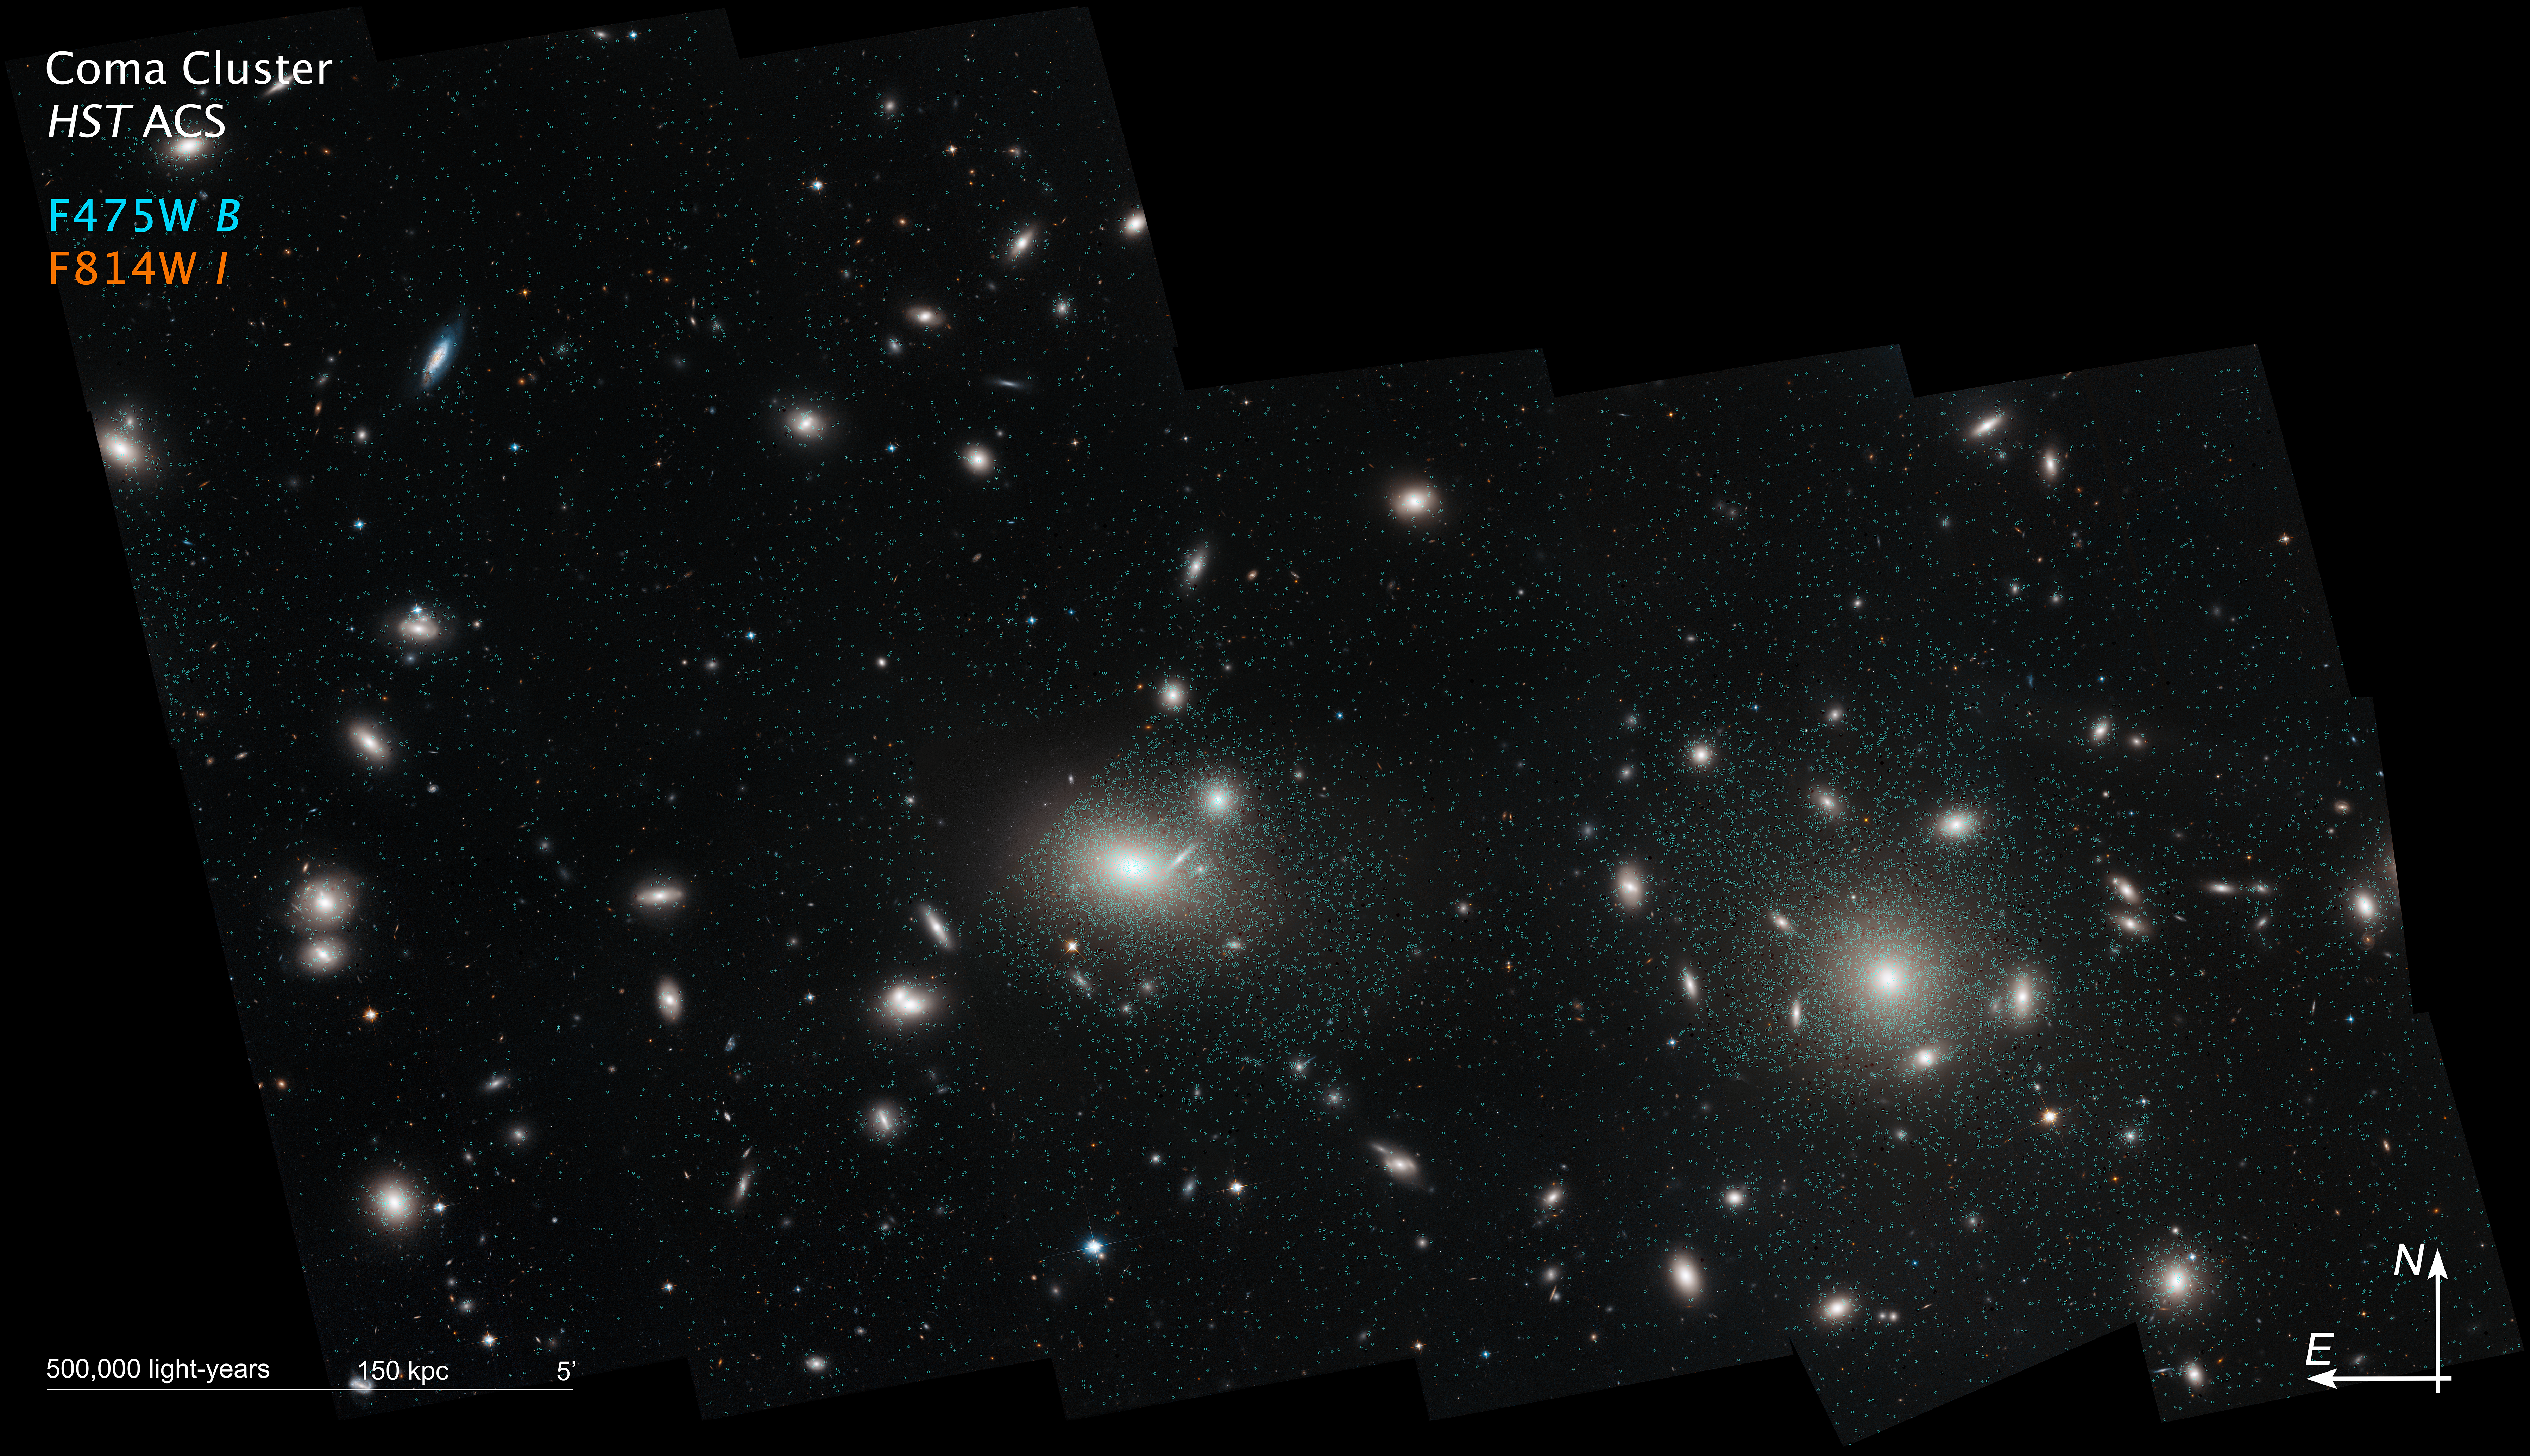

Compass Image for Coma Cluster

This is a Hubble Space Telescope mosaic of the immense Coma cluster of over 1,000 galaxies, located 300 million light-years from Earth. Hubble's incredible sharpness was used to do a comprehensive census of the cluster's most diminutive members: a whopping 22,426 globular star clusters (circled in green). Among the earliest homesteaders of the universe, globular star clusters are snow-globe-shaped islands of several hundred thousand ancient stars. The survey found the globular clusters scattered in the space between the galaxies. They have been orphaned from their home galaxies through galaxy tidal interactions within the bustling cluster. Astronomers will use the globular cluster field for mapping the distribution of matter and dark matter in the Coma galaxy cluster.

Credit: NASA, ESA, J. Mack (STScI), and J. Madrid (Australian Telescope National Facility)